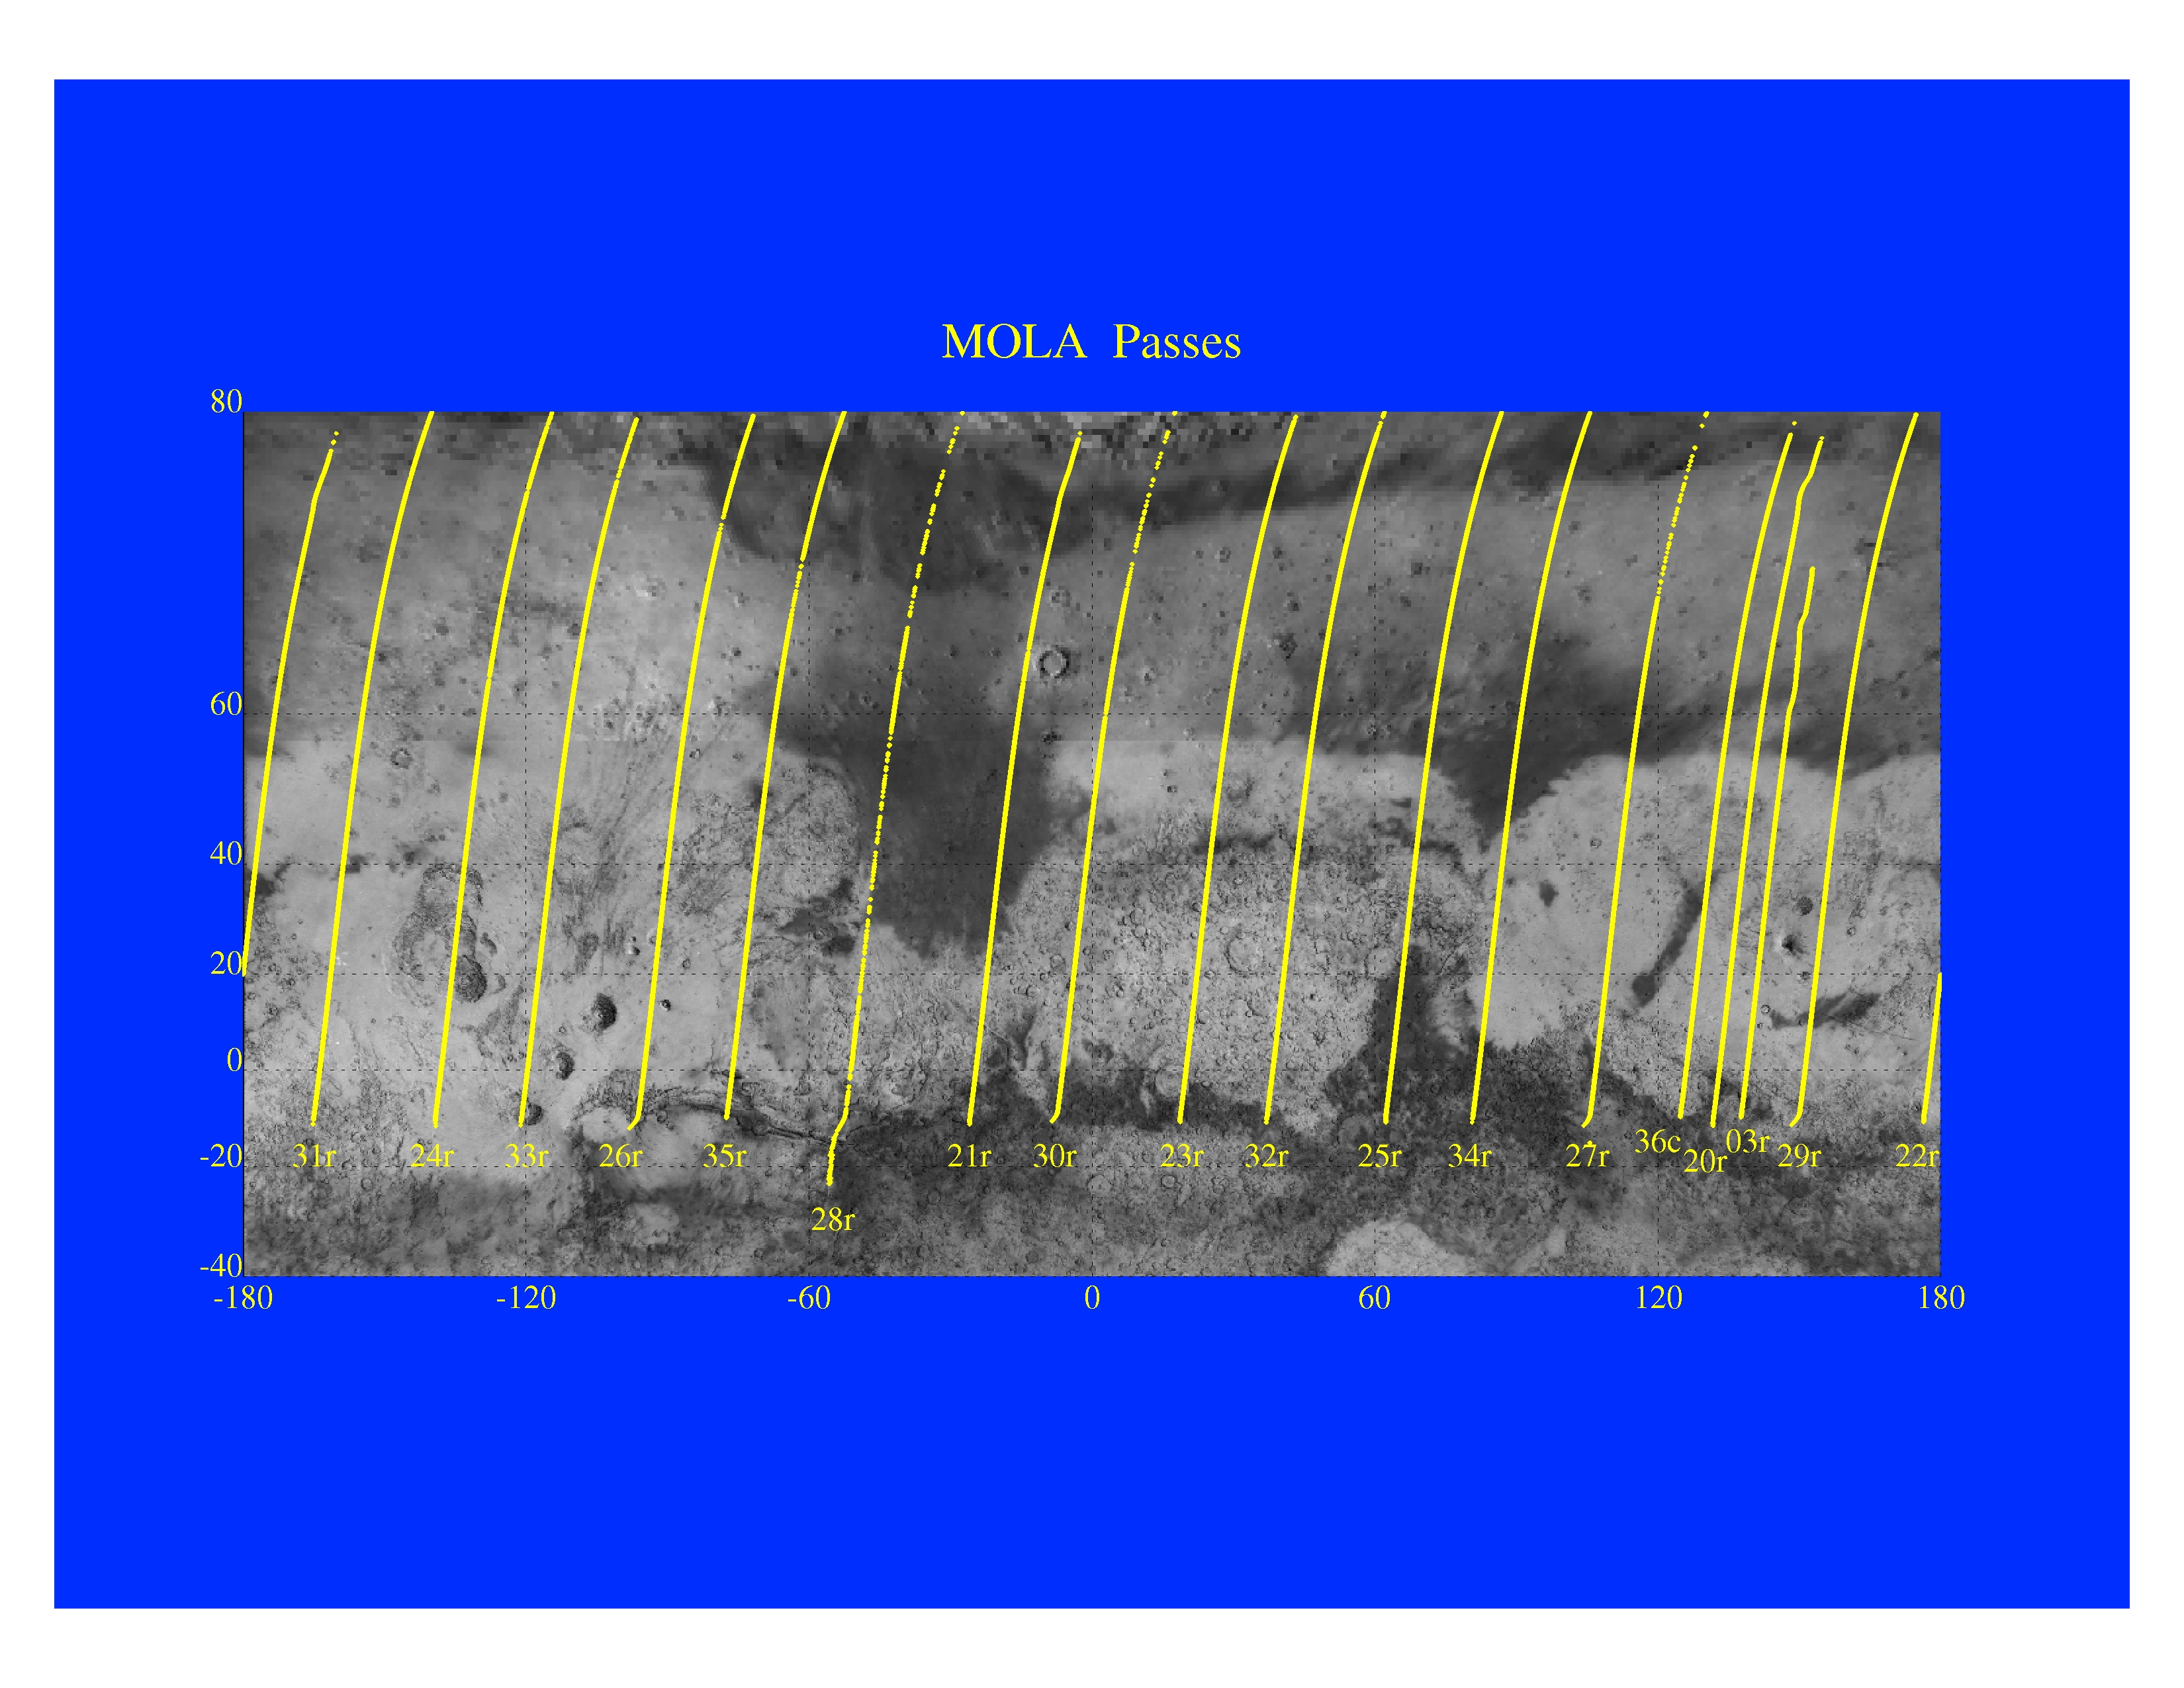

Mars Orbiter Laser Altimeter Passes

The Jet Propulsion Laboratory’s Mars Surveyor Operations Project operates the Mars Global Surveyor spacecraft with its industrial partner, Lockheed Martin Astronautics, from facilities in Pasadena, CA and Denver, CO.

Credit: NASA/JPL/GSFC